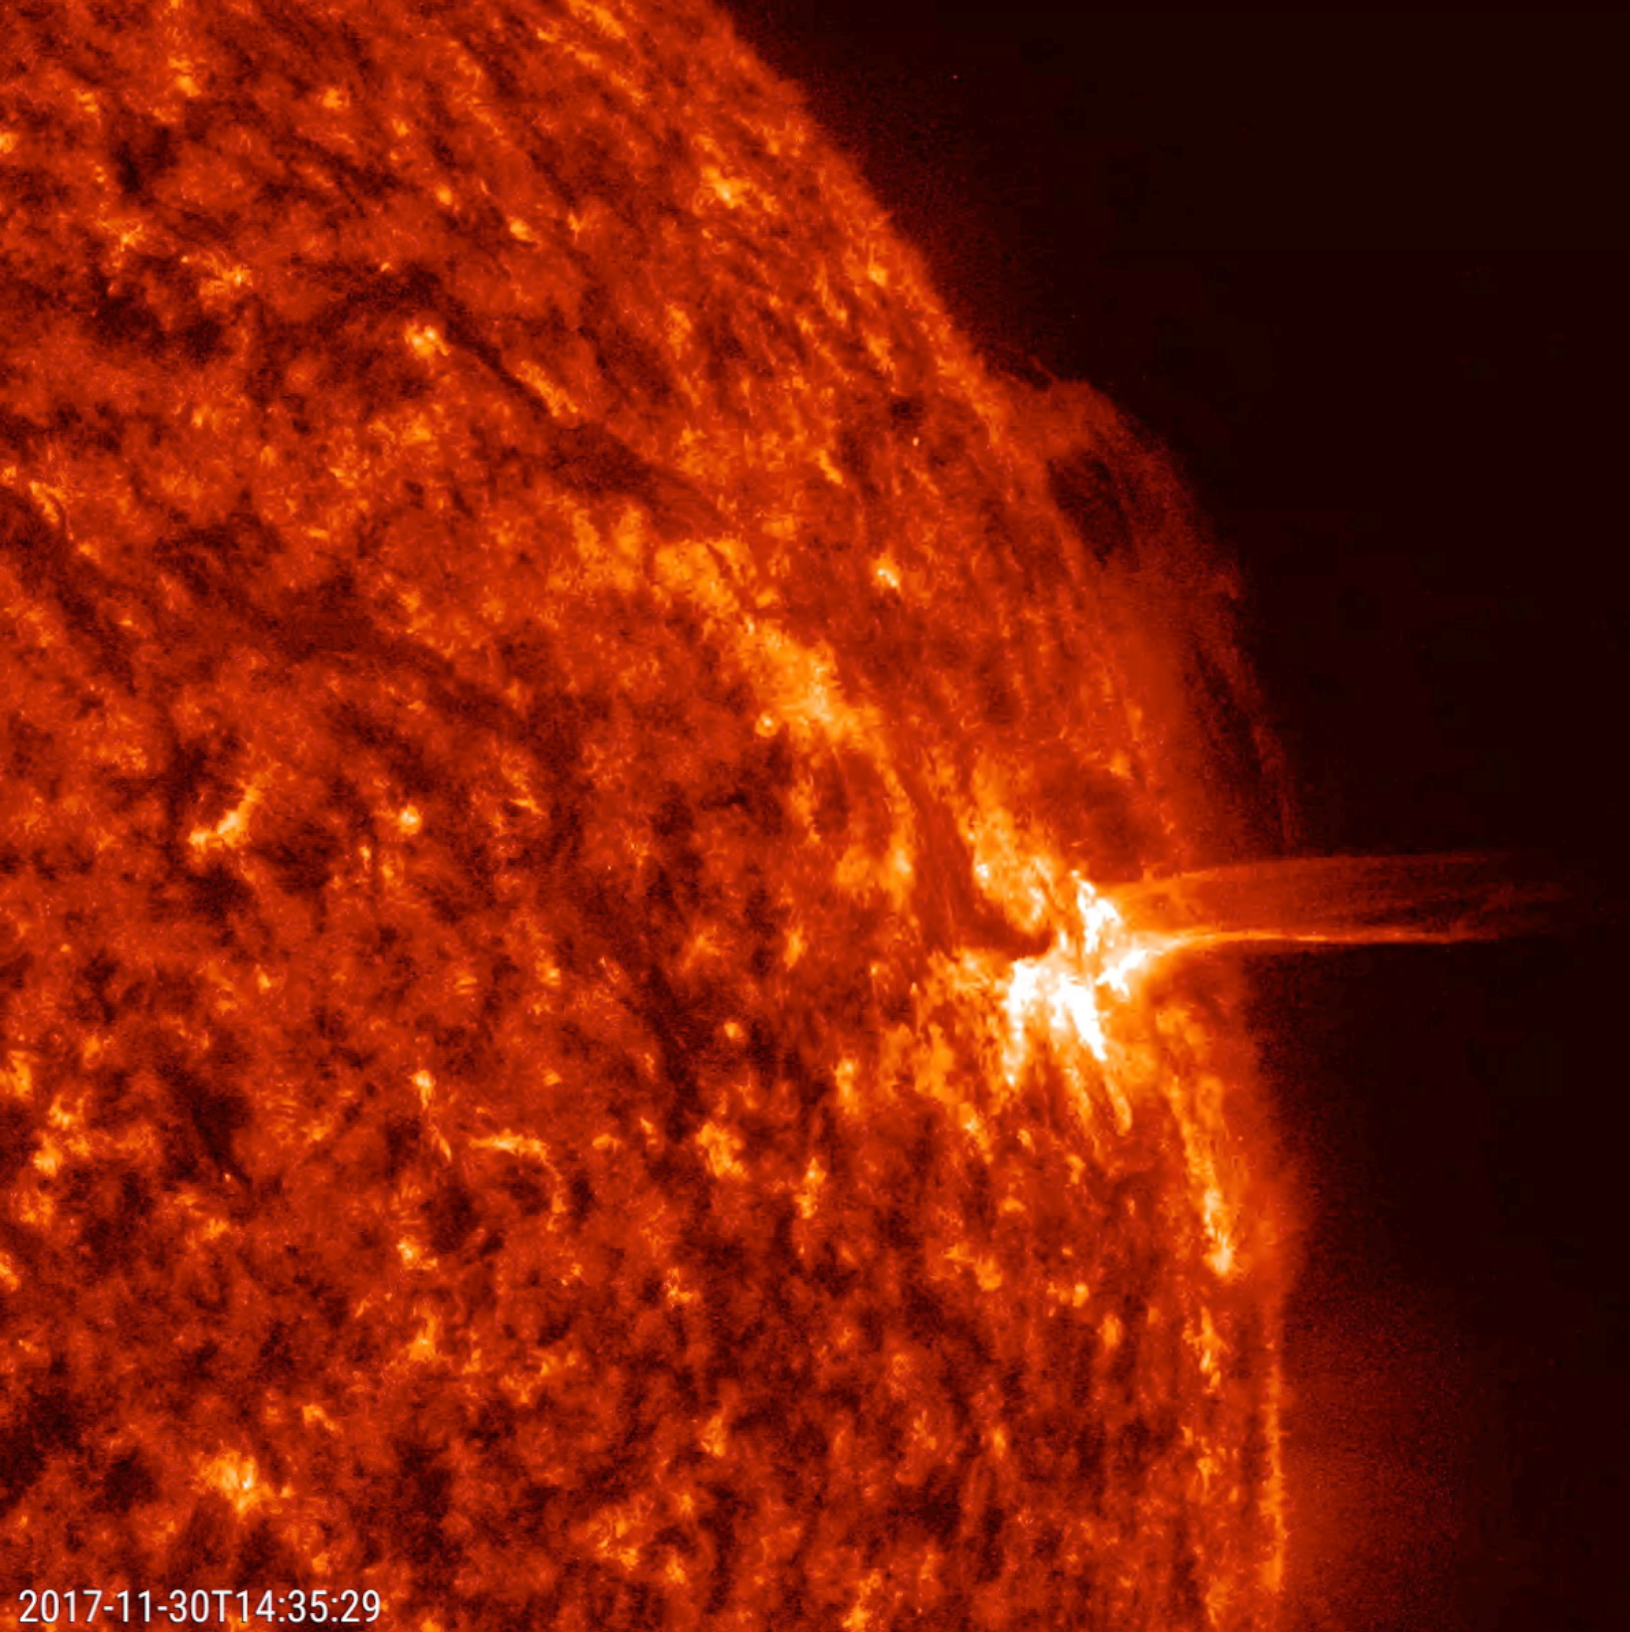

Slithering Prominence

A prominence at the sun’s edge shifted and slithered back and forth over a one-day period (Nov. 29-30, 2017). Prominences are strands of charged particles suspended above the sun’s surface that are pulled and tugged by magnetic forces. This kind of close-up also shows the kind of dynamic activity taking place all over the sun’s surface. The bright area further down from the prominence is an active region, an area of intense tangles of magnetic forces. Towards the end of the clip, it blasts out a small stream of plasma (captured in the still). The images were taken in a wavelength of extreme ultraviolet light.

Movies
PIA22123_Prominence_slither304_big.mp4
PIA22123_Prominence_slither304_sm.mp4

SDO is managed by NASA’s Goddard Space Flight Center, Greenbelt, Maryland, for NASA’s Science Mission Directorate, Washington. Its Atmosphere Imaging Assembly was built by the Lockheed Martin Solar Astrophysics Laboratory (LMSAL), Palo Alto, California.

Credit: NASA/GSFC/Solar Dynamics Observatory